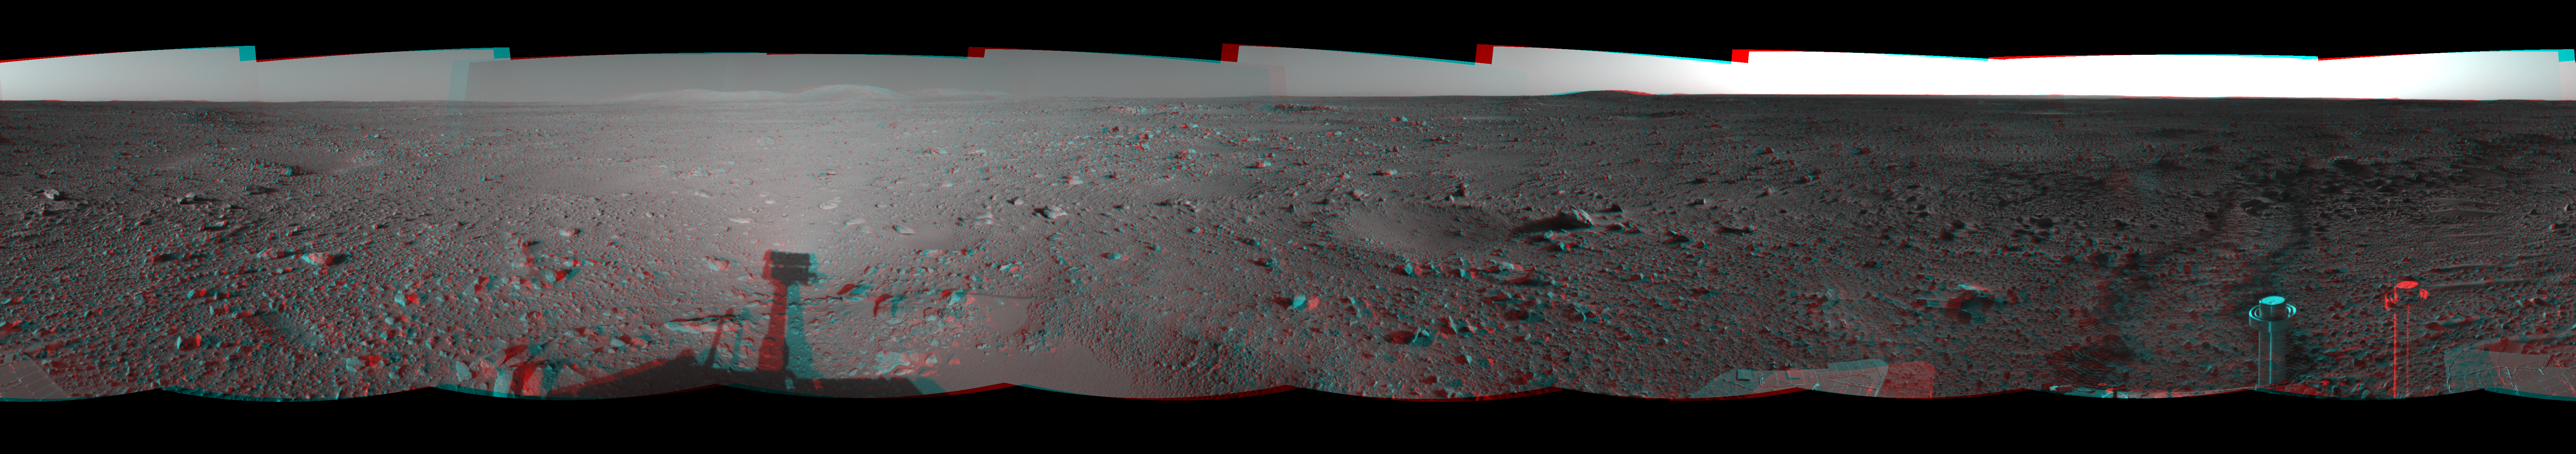

Spirit Heads Toward History (3-D)

This cylindrical-projection view was created from navigation camera images that NASA’s Mars Exploration Rover Spirit acquired on sol 122 (May 7, 2004). Spirit is sitting at site 43. The rover is on its way to the “Columbia Hills,” which can be seen on the horizon. Spirit will spend the next 37 sols or more journeying to the base of these hills with the goal of learning more about Gusev Crater’s past.

See PIA05890 for left eye view and PIA05891 for right eye view of this 3-D cylindrical-perspective projection.

Credit: NASA/JPL